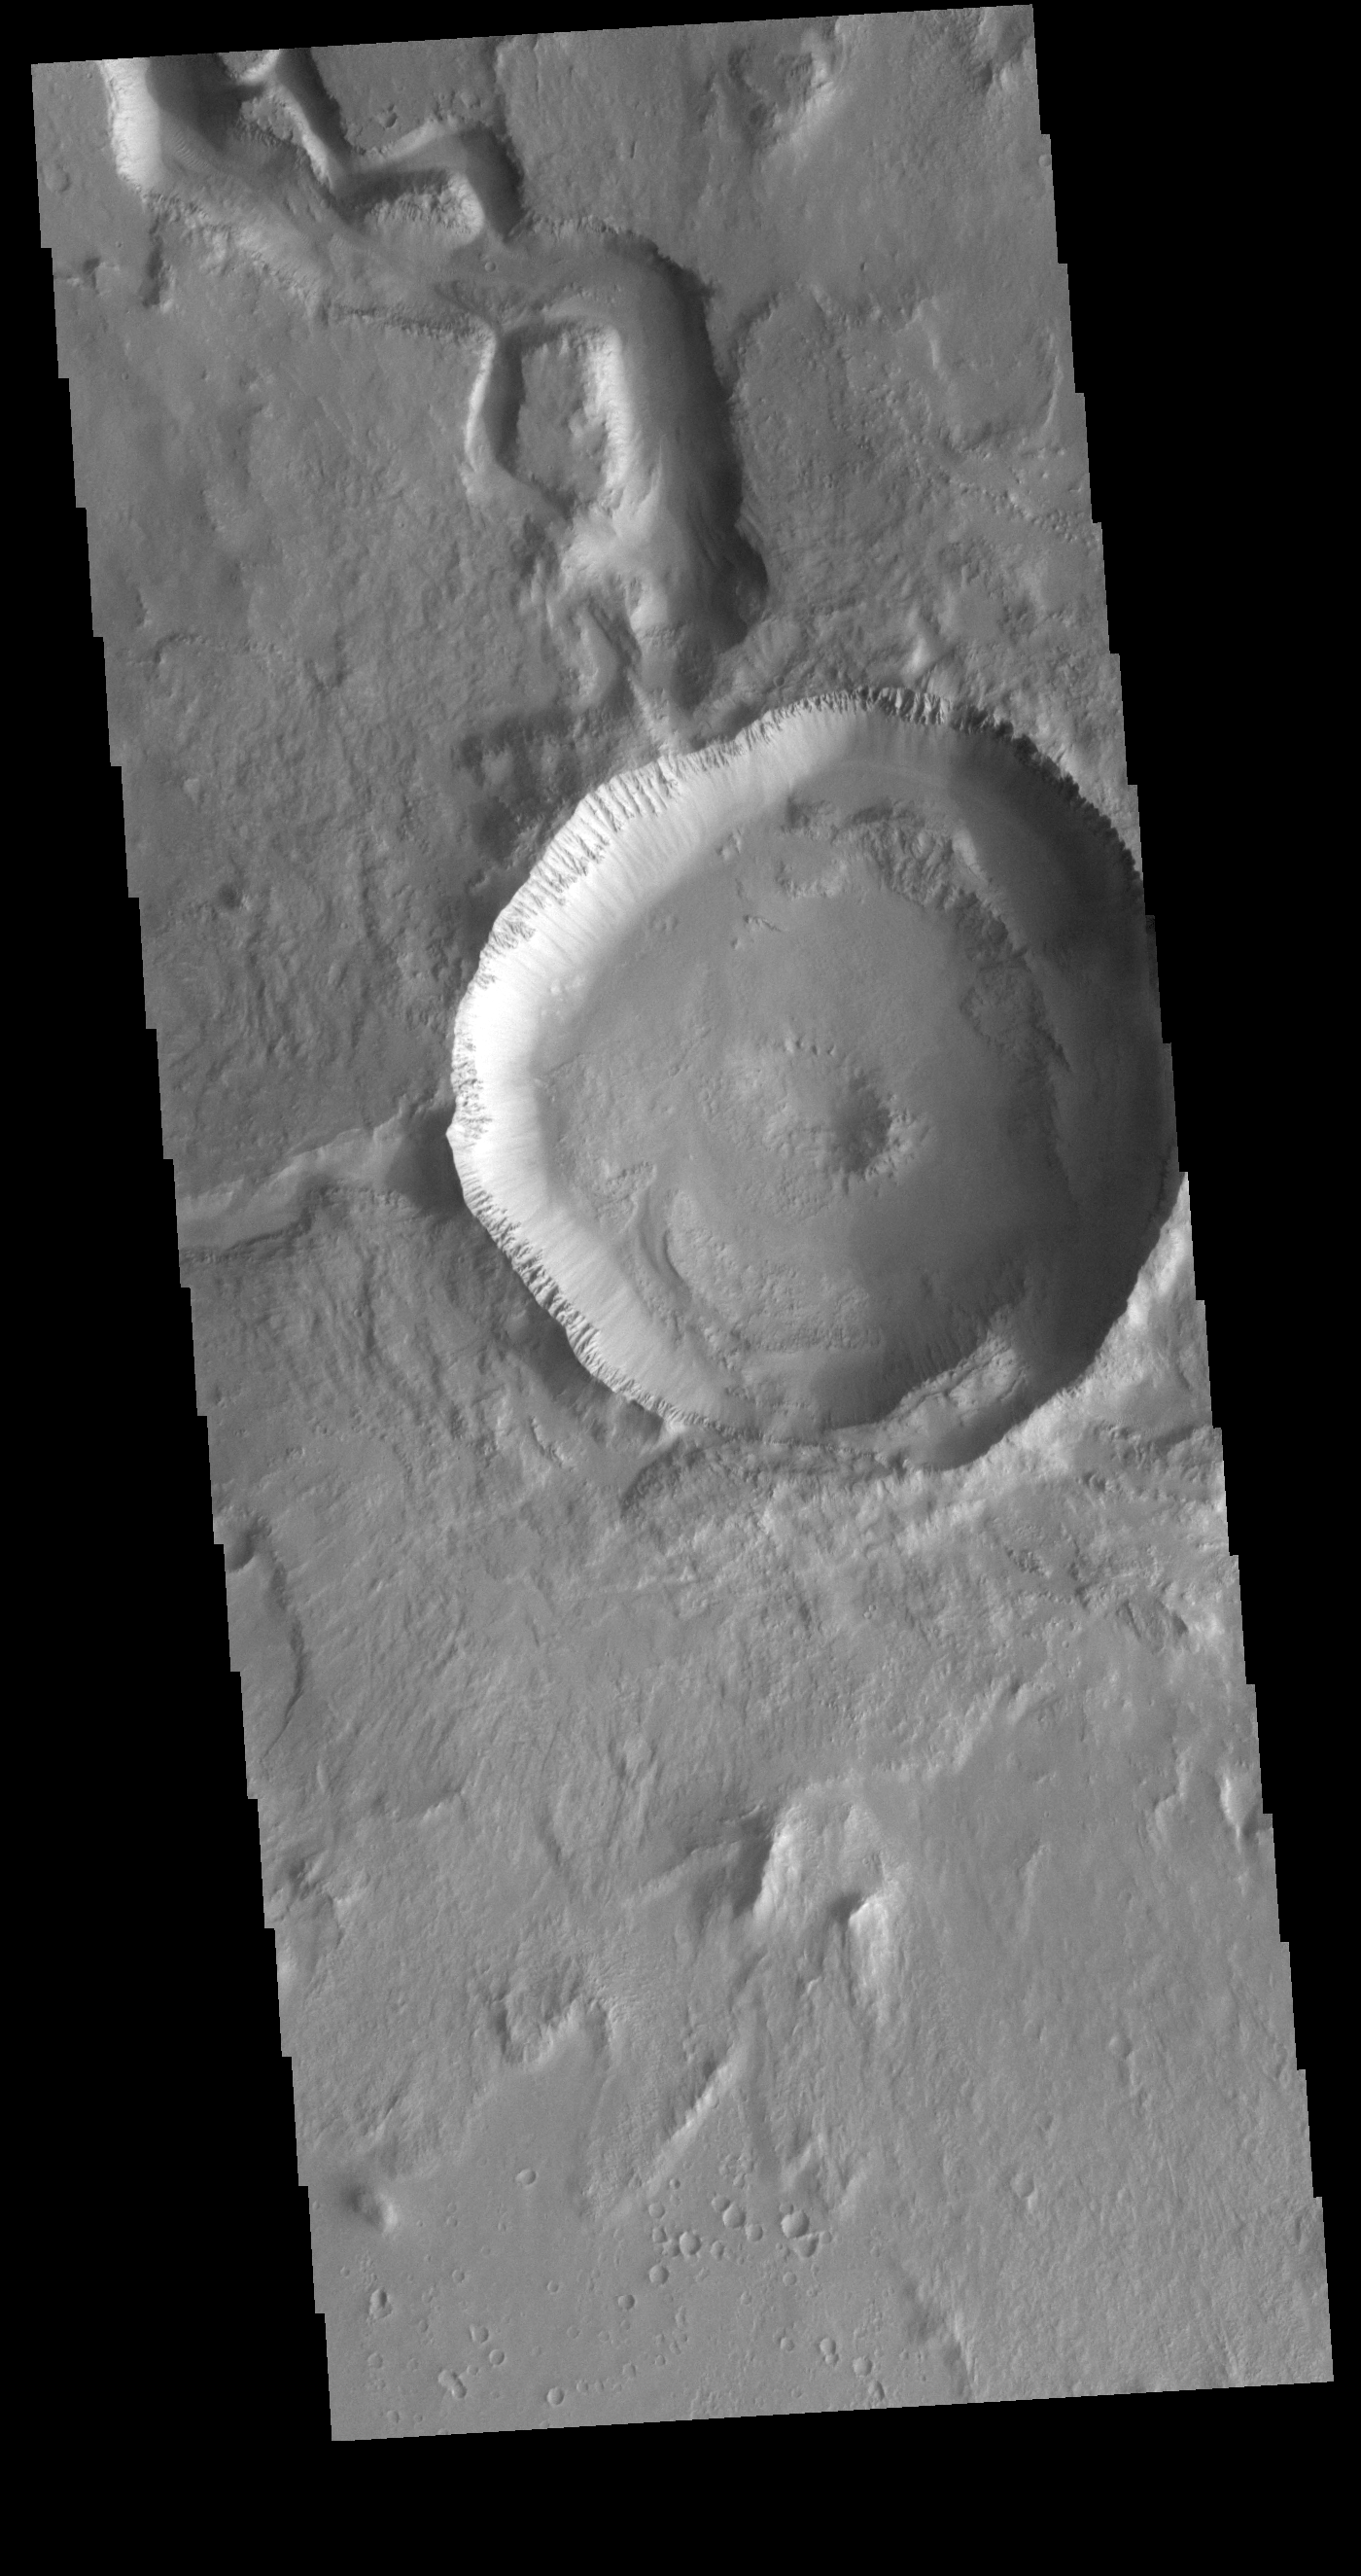

Hephaestus Fossae

This VIS image is located in Utopia Planitia and shows part of Hephaestus Fossae. Hephaestus Fossae is a complex channel system. It has been proposed that the channel formed by the release of melted subsurface ice during the impact event that created a large crater in the center of this image. Additionally, the nearby Elysium volcanic center created subsurface heating that may have played a part in creating both Hephaestus Fossae and Hebrus Valles to the north.

Credit: NASA/JPL-Caltech/ASU